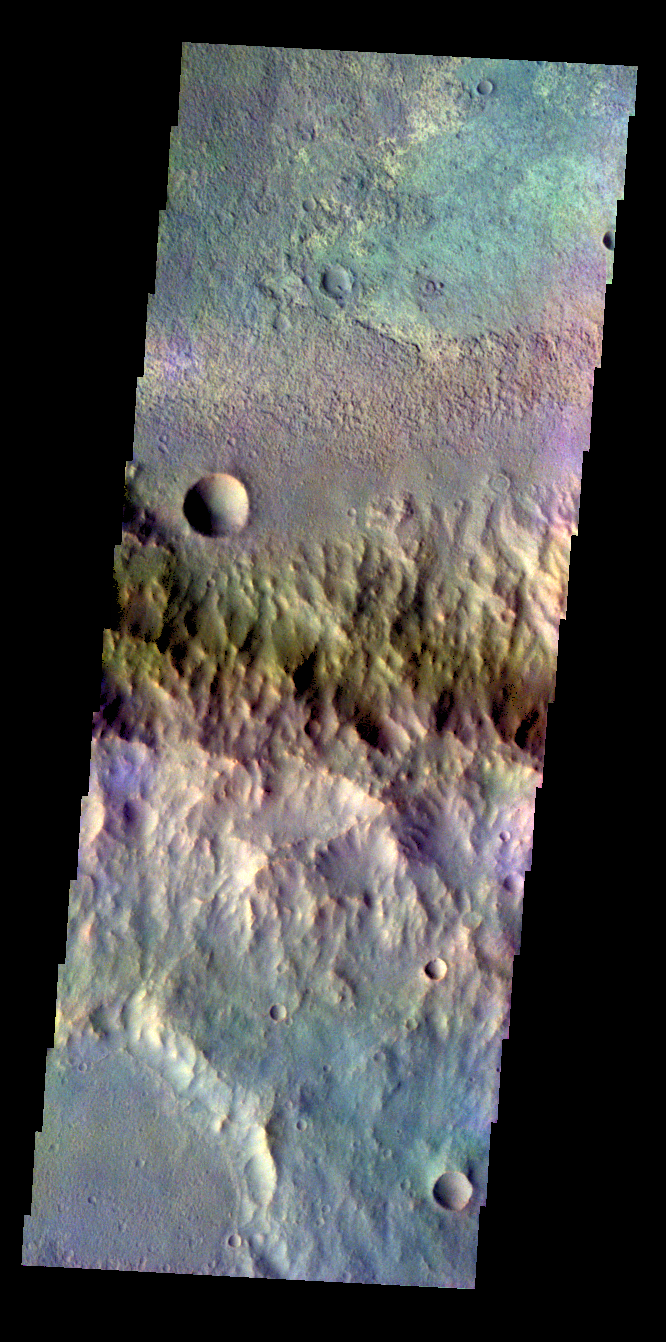

Crater – False Color

The THEMIS VIS camera contains 5 filters. The data from different filters can be combined in multiple ways to create a false color image. These false color images may reveal subtle variations of the surface not easily identified in a single band image. Today’s false color image shows part of the rim and floor of an unnamed crater in Terra Cimmeria.

Credit: NASA/JPL-Caltech/ASU